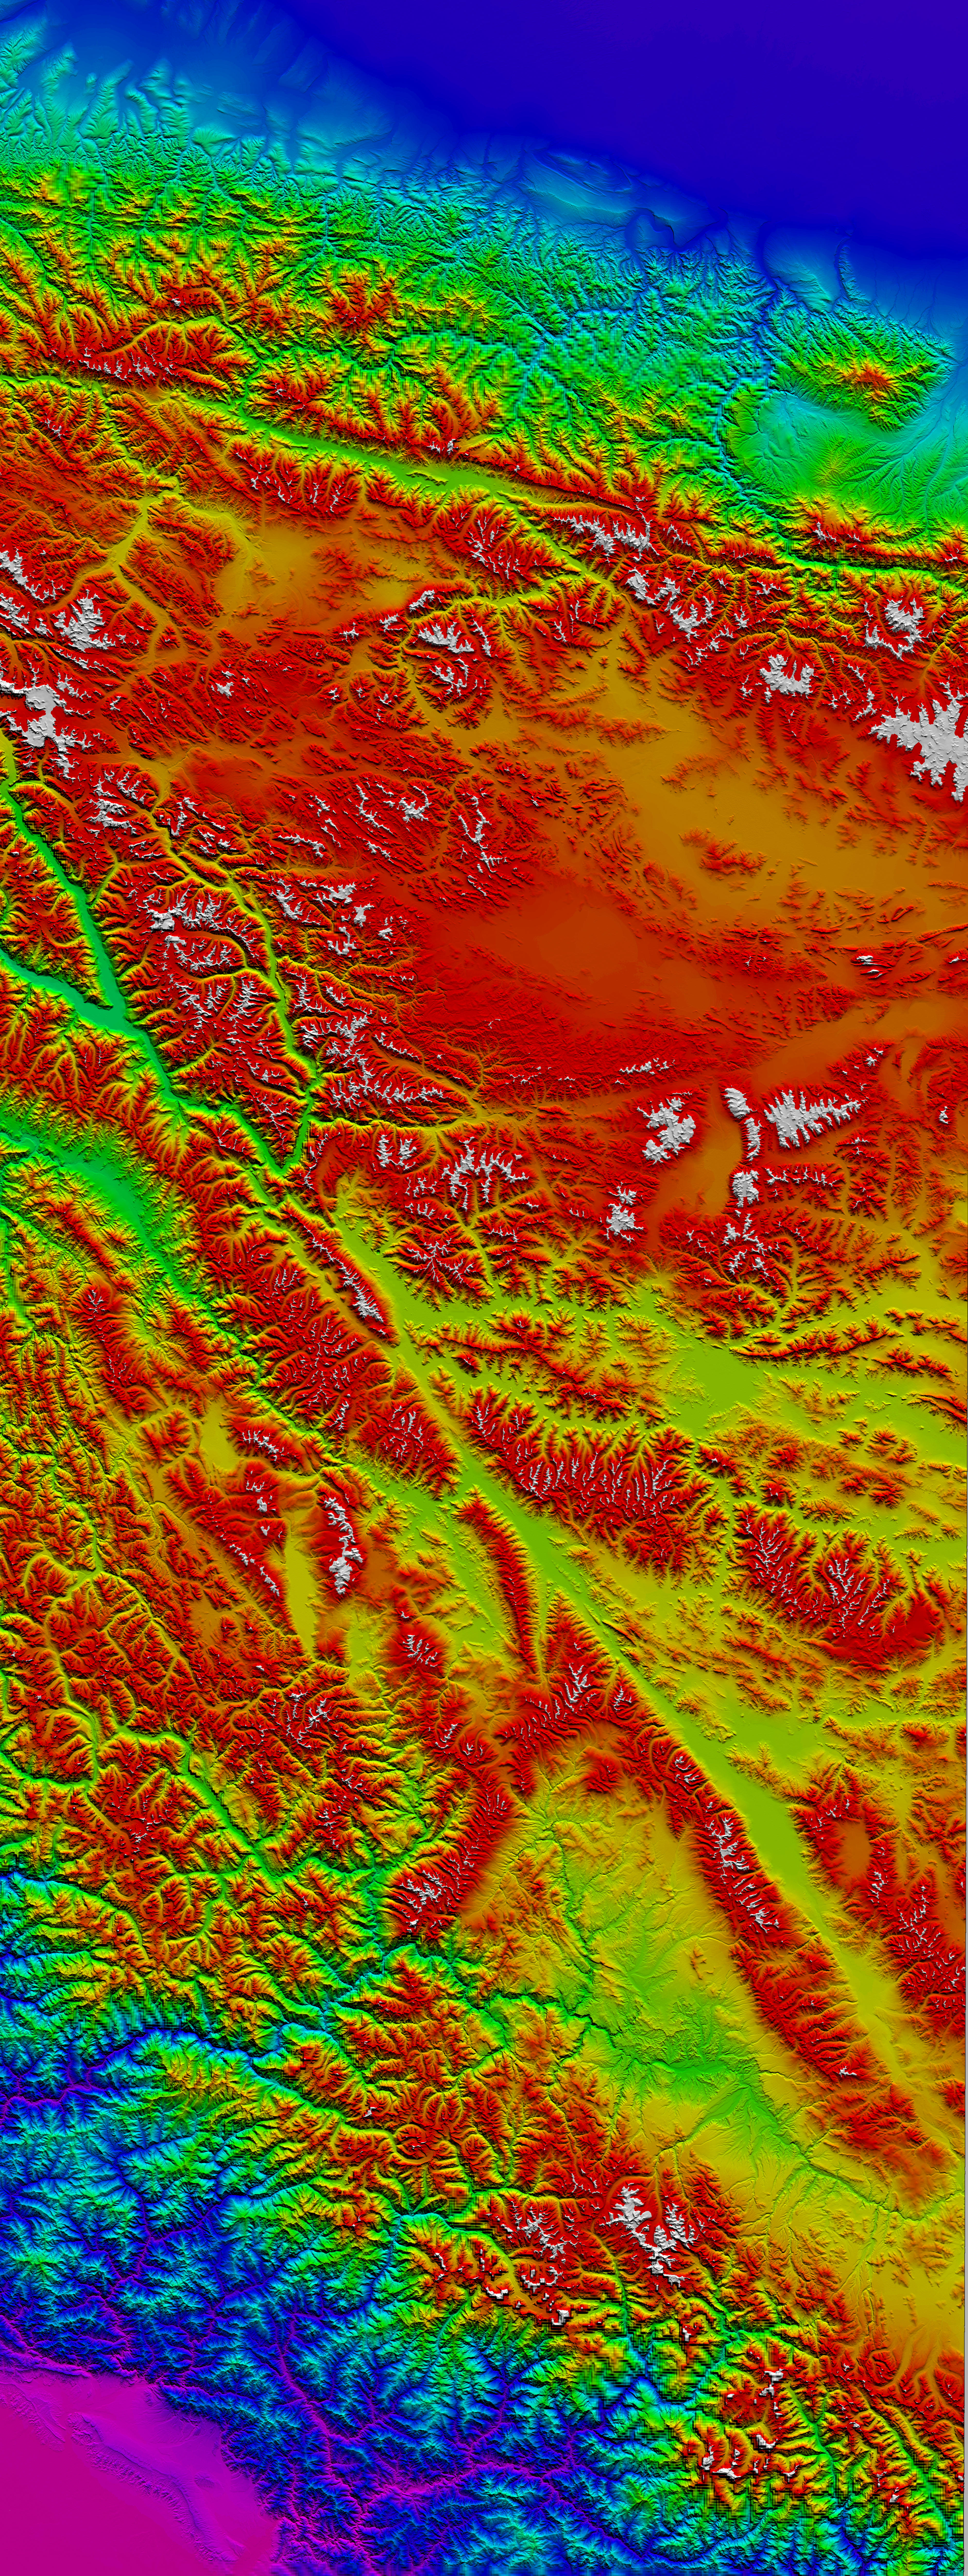

Western Tibet, Shaded Relief with Color as Height

The 5000 meter (16,000 feet) high Tibetan Plateau has been formed by the collision of the Indian subcontinent with central Asia. The topography rises from the Indus-Ganges plains across the Himalayas and into the lower relief central part of the plateau. The north edge of the plateau is the Altyn Tagh and Kun Lun mountain range. North of Tibet is the Takla Makan desert. Two major faults in western Tibet stand out in the topography and satellite imagery. The Karakoram Fault is the straight line running from top left to lower right across this image, through the Karakoram mountains and southern Tibet. The Altyn Tagh Fault is the slightly curved line running along the northern edge of the plateau from top left to top right.

Geologist s and geophysicists have long argued about how fast these two faults in western Tibet are moving. In one model, the Tibetan plateau is like a watermelon seed sliding out to the east along these two faults. In another model, Tibet is deforming internally without sliding rapidly sideways. Scientists at the Centre for Observation and Modelling of Earthquakes and Tectonics and at NASA’s Jet Propulsion Lab have used interferometric analysis of radar data from the European Remote Sensing satellites and topographic data from the Shuttle Radar Topography Mission to study the faults in western Tibet. The interferometric analysis was performed with software developed at JPL. The results show that the faults in western Tibet, especially the Karakoram Fault, cannot be moving rapidly. This rules out the watermelon seed “extrusion” model, at least for western Tibet.

These results are published in the journal Science, Volume 305, Issue 5681, pages 236-239, July 9, 2004, available at (subscription required for full text): http://www.sciencemag.org/.

This shaded relief with color as height image was generated using topographic data from the Shuttle Radar Topography Mission (SRTM) 3-arcsecond (90-meter, 300 feet) data and from the GTOPO30 data (30 arcseconds, 900 meters, 3000 feet spacing). Elevations vary from about 200 meters (600 feet) in purple shades above sea level in the plains of India to over 7700 meters (25,000 feet) in the Himalayas (white) within this image.

Radar data used in this research were acquired by the European Remotes Sensing (ERS) satellites operated by the European Space Agency, which kindly made this data available for research. Research was performed at the Centre for the Observation and Modelling of Earthquakes and Tectonics supported by the U.K. Natural Environment Research Council. Part of this research was performed at the Jet Propulsion Laboratory, California Institute of Technology under contract with the U.S. National Aeronautics and Space Administration.

Elevation data used in this image were acquired by the Shuttle Radar Topography Mission (SRTM) aboard the Space Shuttle Endeavour, launched on February 11, 2000, and the GTOPO30 data produced by the U.S. Geological Survey Eros Data Center. SRTM used the same radar instrument that comprised the Spaceborne Imaging Radar-C/X-Band Synthetic Aperture Radar (SIR-C/X-SAR) that flew twice on the Space Shuttle Endeavour in 1994. SRTM was designed to collect three-dimensional measurements of the Earth’s surface. To collect the 3-D data, engineers added a 60-meter-long (200-foot) mast, installed additional C-band and X-band antennas, and improved tracking and navigation devices. The mission is a cooperative project between the National Aeronautics and Space Administration (NASA), the National Geospatial-Intelligence Agency (NGA) of the U.S. Department of Defense (DoD), and the German and Italian space agencies. It is managed by NASA’s Jet Propulsion Laboratory, Pasadena, Calif., for NASA’s Earth Science Enterprise, Washington, DC.

Size: Image width 320 kilometers (200 miles) and height 850 kilometers (530 miles)
Location: 35 degrees North latitude, 79 degrees East longitude at center
Orientation: North is up, Universal Transverse Mercator projection, zone 44
Resolution: pixel size is 80 x 80 meters (262 x 262 feet)
Date Acquired: February 2000 (SRTM)

Credit: NASA/JPL